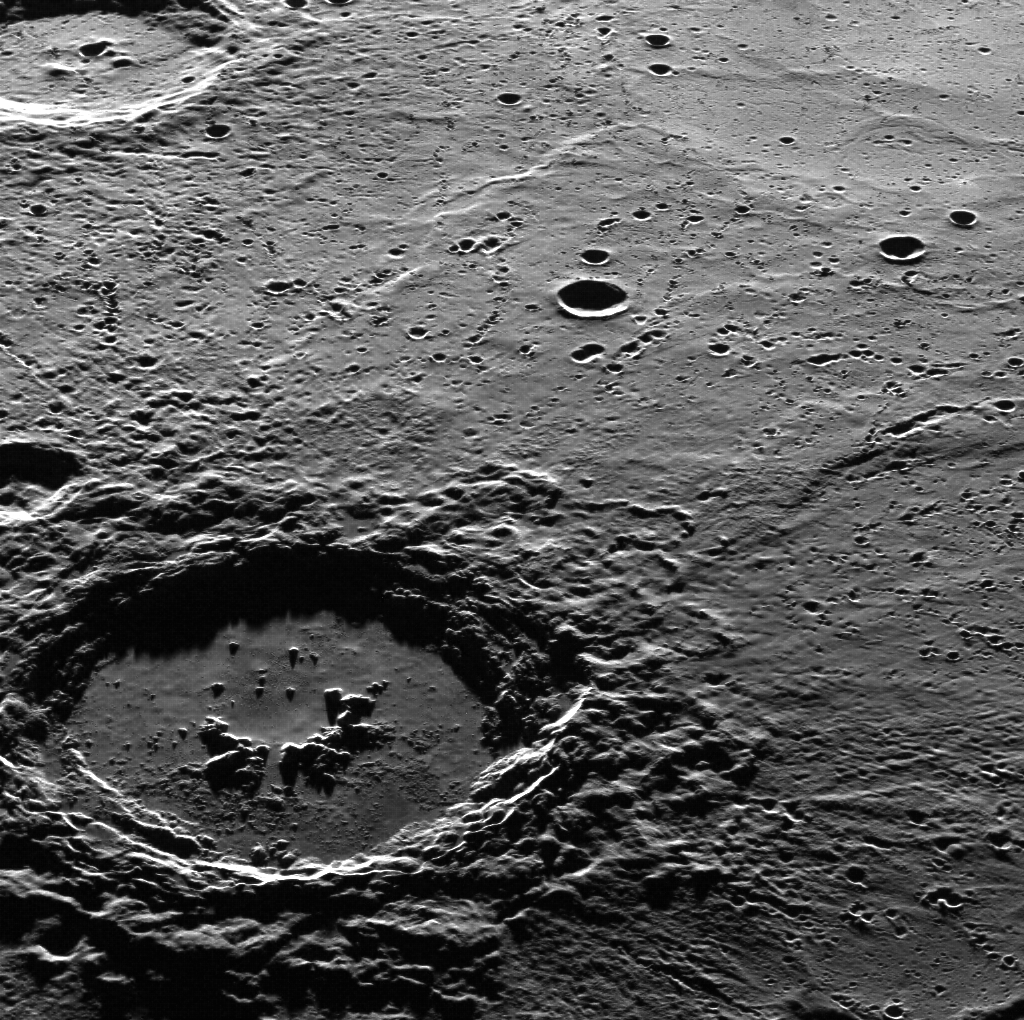

Hi, Hokusai!

This dramatic image features Hokusai in the foreground, famous for its extensive set of rays, some of which extend for over a thousand kilometers across Mercury's surface. The extensive, bright rays indicate that Hokusai is one of the youngest large craters on Mercury. Check out previously featured images to see high-resolution details of its central peaks, rim and ejecta blanket, and impact melt on its floor. This image was acquired as part of MDIS's high-incidence-angle base map. The high-incidence-angle base map complements the surface morphology base map of MESSENGER's primary mission that was acquired under generally more moderate incidence angles. High incidence angles, achieved when the Sun is near the horizon, result in long shadows that accentuate the small-scale topography of geologic features. The high-incidence-angle base map was acquired with an average resolution of 200 meters/pixel. The MESSENGER spacecraft is the first ever to orbit the planet Mercury, and the spacecraft's seven scientific instruments and radio science investigation are unraveling the history and evolution of the Solar System's innermost planet. During the first two years of orbital operations, MESSENGER acquired over 150,000 images and extensive other data sets. MESSENGER is capable of continuing orbital operations until early 2015.

Credit: NASA/Johns Hopkins University Applied Physics Laboratory/Carnegie Institution of Washington